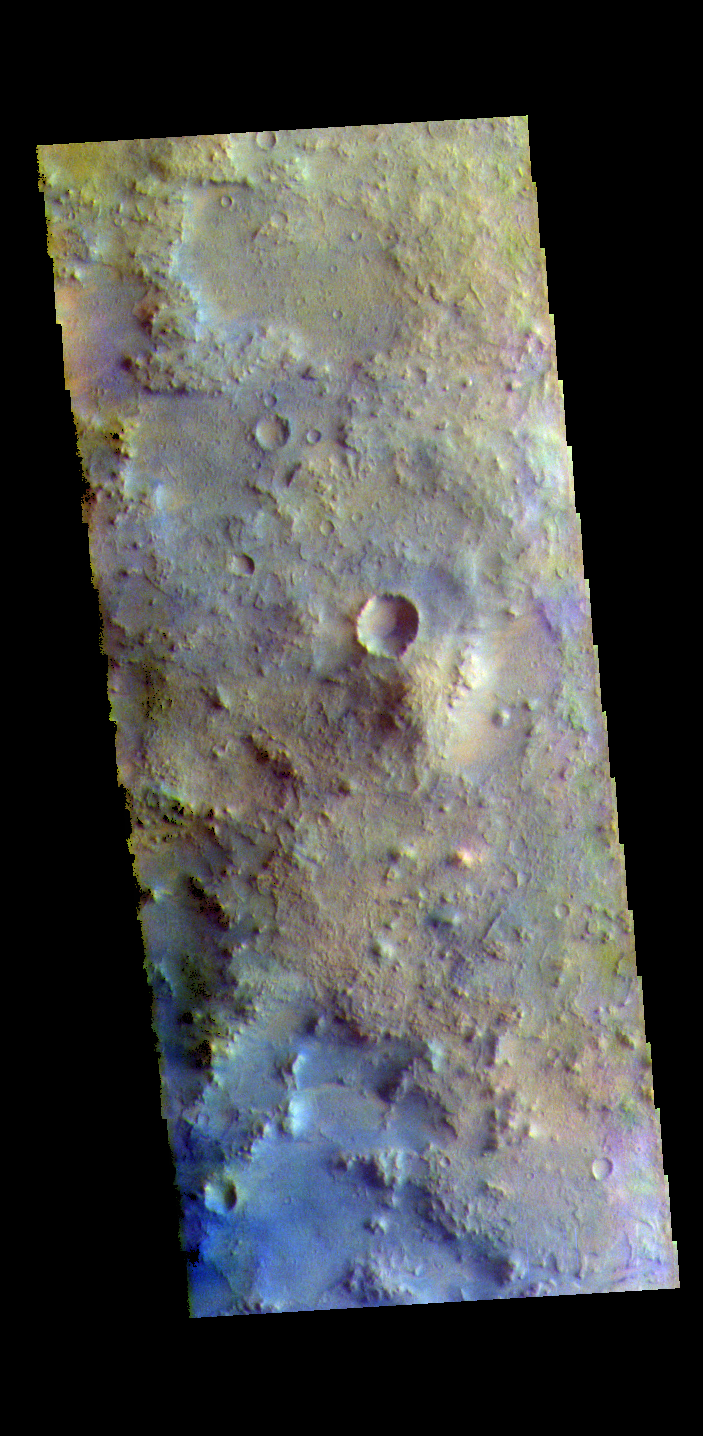

Terra Sabaea – False Color

The THEMIS VIS camera contains 5 filters. The data from different filters can be combined in multiple ways to create a false color image. These false color images may reveal subtle variations of the surface not easily identified in a single band image. Today’s false color image shows part of Terra Sabaea. Dark blue tones in this filter combination indicate basaltic sands.

Credit: NASA/JPL-Caltech/ASU